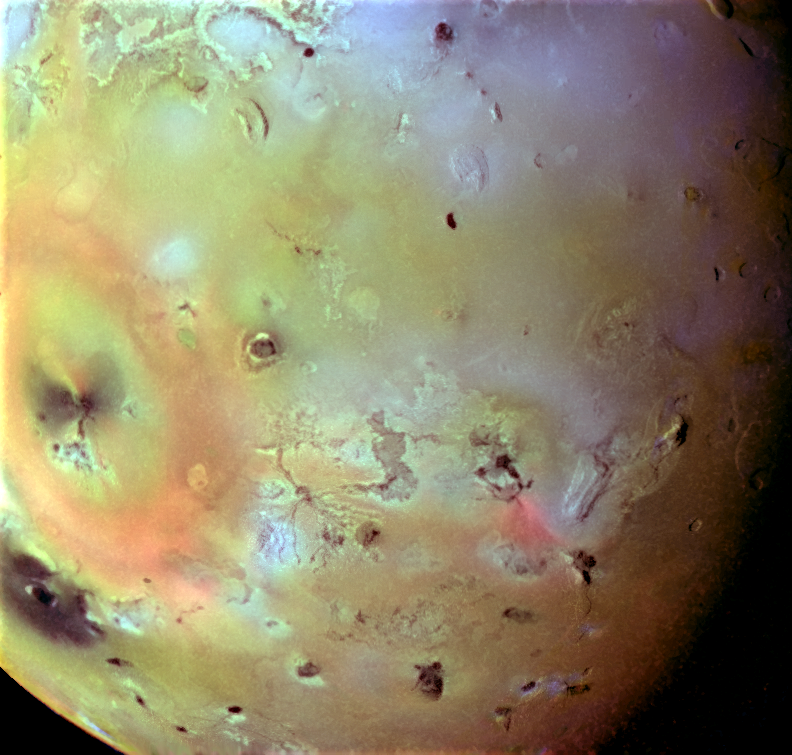

Pele Plume Deposit on Io

The varied effects of Ionian volcanism can be seen in this false color infrared composite image of Io’s trailing hemisphere. Low resolution color data from Galileo’s first orbit (June, 1996) have been combined with a higher resolution clear filter picture taken on the third orbit (November, 1996) of the spacecraft around Jupiter.

A diffuse ring of bright red material encircles Pele, the site of an ongoing, high velocity volcanic eruption. Pele’s plume is nearly invisible, except in back-lit photographs, but its deposits indicate energetic ejection of sulfurous materials out to distances more than 600 kilometers from the central vent. Another bright red deposit lies adjacent to Marduk, also a currently active ediface. High temperature hot spots have been detected at both these locations, due to the eruption of molten material in lava flows or lava lakes. Bright red deposits on Io darken and disappear within years or decades of deposition, so the presence of bright red materials marks the sites of recent volcanism.

This composite was created from data obtained by the Solid State Imaging (CCD) system aboard NASA’s Galileo spacecraft. The region imaged is centered on 15 degrees South, 224 degrees West, and is almost 2400 kilometers across. The finest details that can be discerned in this picture are about 3 kilometers across. North is towards the top of the picture and the sun illuminates the surface from the west.

The Jet Propulsion Laboratory, Pasadena, CA manages the mission for NASA’s Office of Space Science, Washington, DC.

Credit: NASA/JPL/Ames Research Center